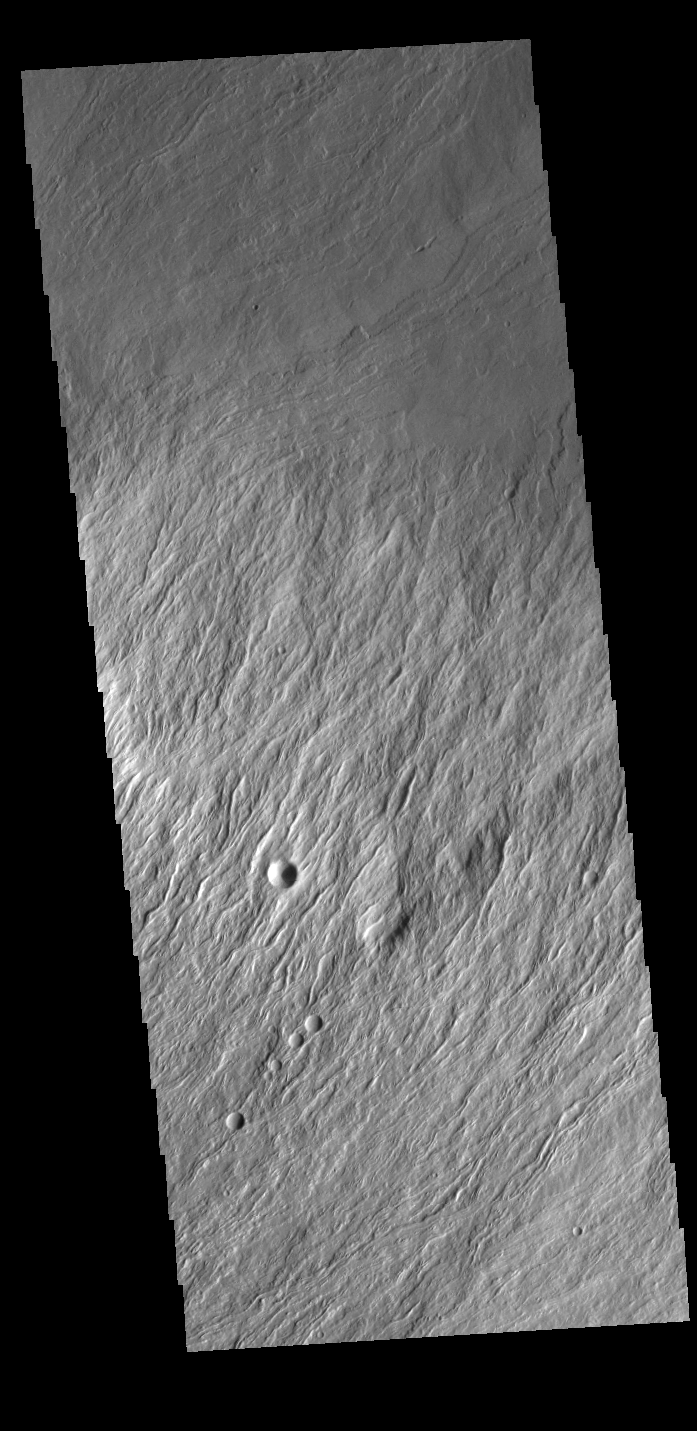

Olympus Rupes

Olympus Rupes is the name of the large escarpment surrounding Olympus Mons. The escarpment is a cliff where there is a large elevation change over a short distance. The elevation change from the lower volcanic plains to the volcano flank is up to 8km (5 miles), almost the height of Mount Everest. This VIS image is located along the northern margin of Olympus Mons, the largest Martian volcano. The brighter toned material in the central part of this image is the escarpment, with the lower elevation surface at the top of the image.

Credit: NASA/JPL-Caltech/ASU